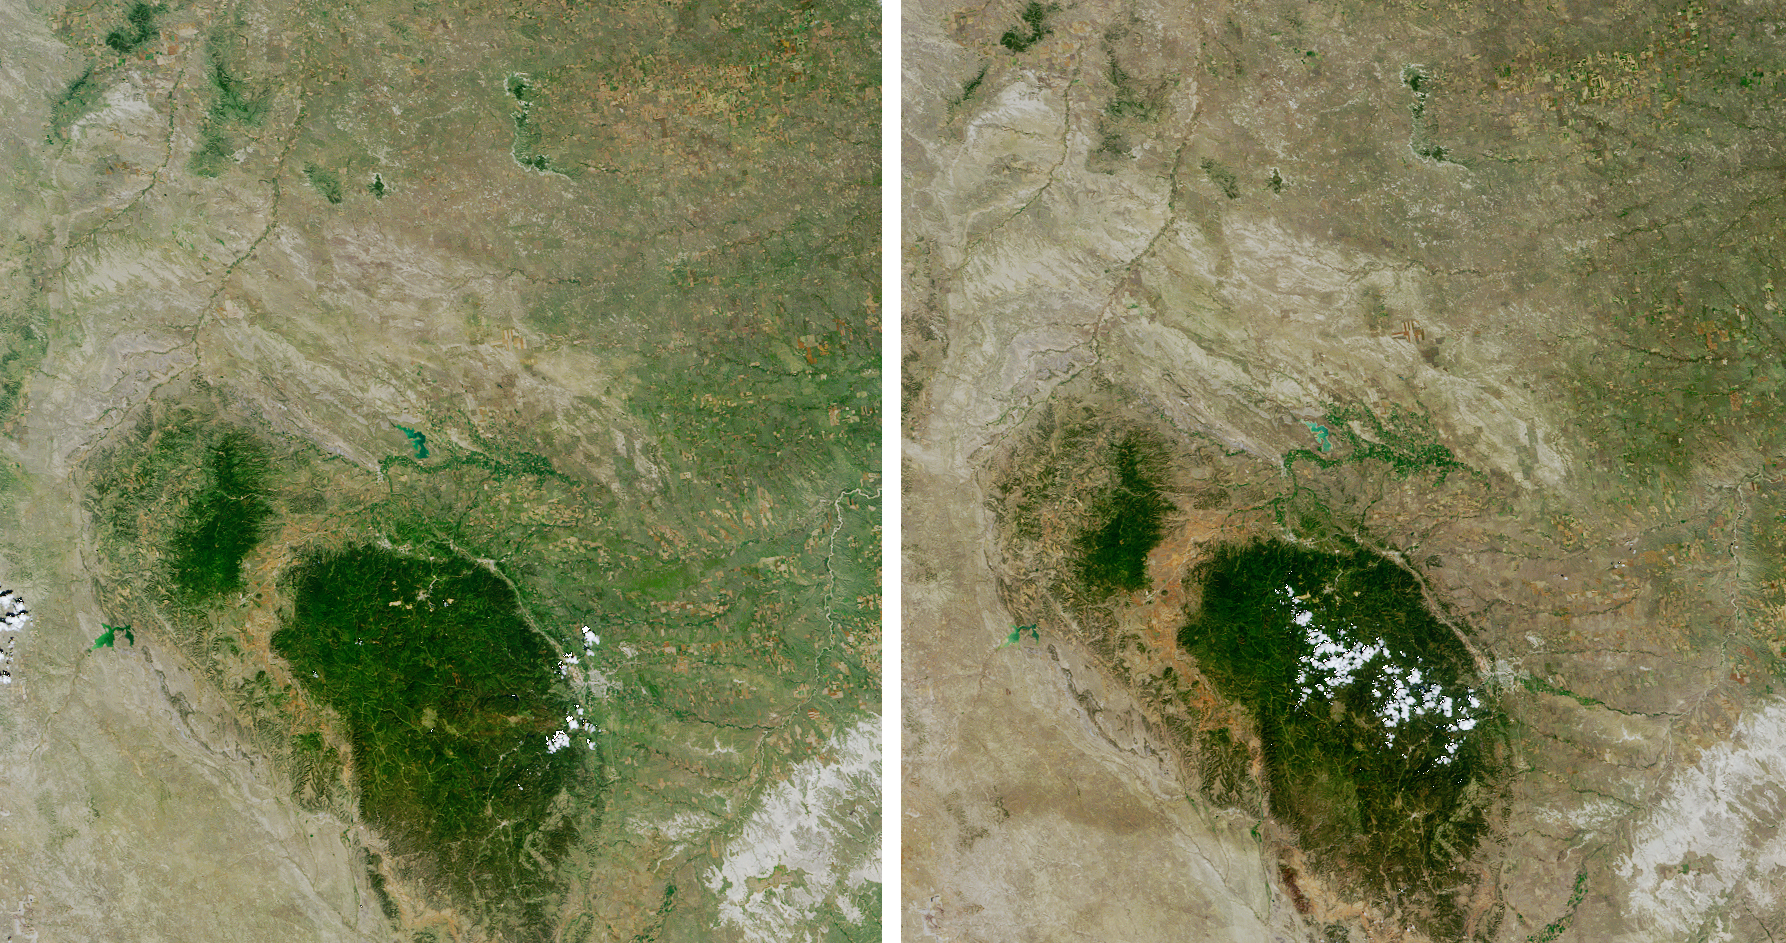

Drought in the Black Hills

Annotated Color-Coded Map

Despite good rainfall and record-setting snowstorms in the spring of 2005, most of northeastern Wyoming, the Black Hills, and western South Dakota remain in the midst of a severe drought. This set of images and maps from NASA’s Multi-angle Imaging SpectroRadiometer (MISR) contrast the appearance of the Black Hills region of northwestern South Dakota on July 12, 2000 (left column), with views acquired four years later, on July 14, 2004 (right column). The natural-color images along the top are from MISR’s nadir (downward-looking) camera. The browning that appears in 2004 compared with 2000 indicates that the vigor of green vegetation was significantly diminished in 2004.

The color-coded maps (along the bottom) provide a quantitative measurement of the sunlight reflected from these surfaces, and the loss of sunlight-absorbing vegetation between the 2000 and 2004 dates. As the vegetation faded with the drought, the albedo at the surface increased. Albedo measures the fraction of incident sunlight that is reflected by a surface, and can vary between zero (if all the incident sunlight is absorbed and none is reflected) and one (if all sunlight is reflected and none is absorbed). Dense forest has a low albedo; bright desert, snow and clouds, have a high albedo. Here, albedo is provided for the wavelengths of sunlight that plants use for photosynthesis (400 – 700 nanometers). This measurement is known as the albedo for Photosynthetically Active Radiation (PAR). Surfaces with greater absorption of PAR appear here in blue hues, whereas surfaces with lower absorption appear as green, yellow, orange or red. Black pixels indicate areas where albedo could not be derived, usually due to the presence of clouds. In July 2004, low albedo areas (blue pixels) are notably reduced in extent, and higher albedo areas (yellow, orange and red pixels) have increased.

Because incoming sunlight is scattered by tiny particles in the atmosphere, satellite measurements of albedo and other surface properties must correct for the effects of the intervening atmosphere. These albedo retrievals make use of MISR’s simultaneously derived aerosol properties to make these corrections. The multiangular nature of MISR data is also used to account for the fact that most surfaces reflect sunlight into all upward directions, with intensities that vary with angle of view.

The Multi-angle Imaging SpectroRadiometer observes the daylit Earth continuously and every 9 days views the entire globe between 82° north and 82° south latitude. This image area covers about 243 kilometers by 259 kilometers. These data products were generated from a portion of the imagery acquired during Terra orbits 3020 and 24325 and utilize data from within blocks 54 to 56 within World Reference System-2 paths 33 and 34.

MISR was built and is managed by NASA’s Jet Propulsion Laboratory, Pasadena, CA, for NASA’s Office of Earth Science, Washington, DC. The Terra satellite is managed by NASA’s Goddard Space Flight Center, Greenbelt, MD. JPL is a division of the California Institute of Technology.

Credit: NASA/GSFC/LaRC/JPL, MISR Team